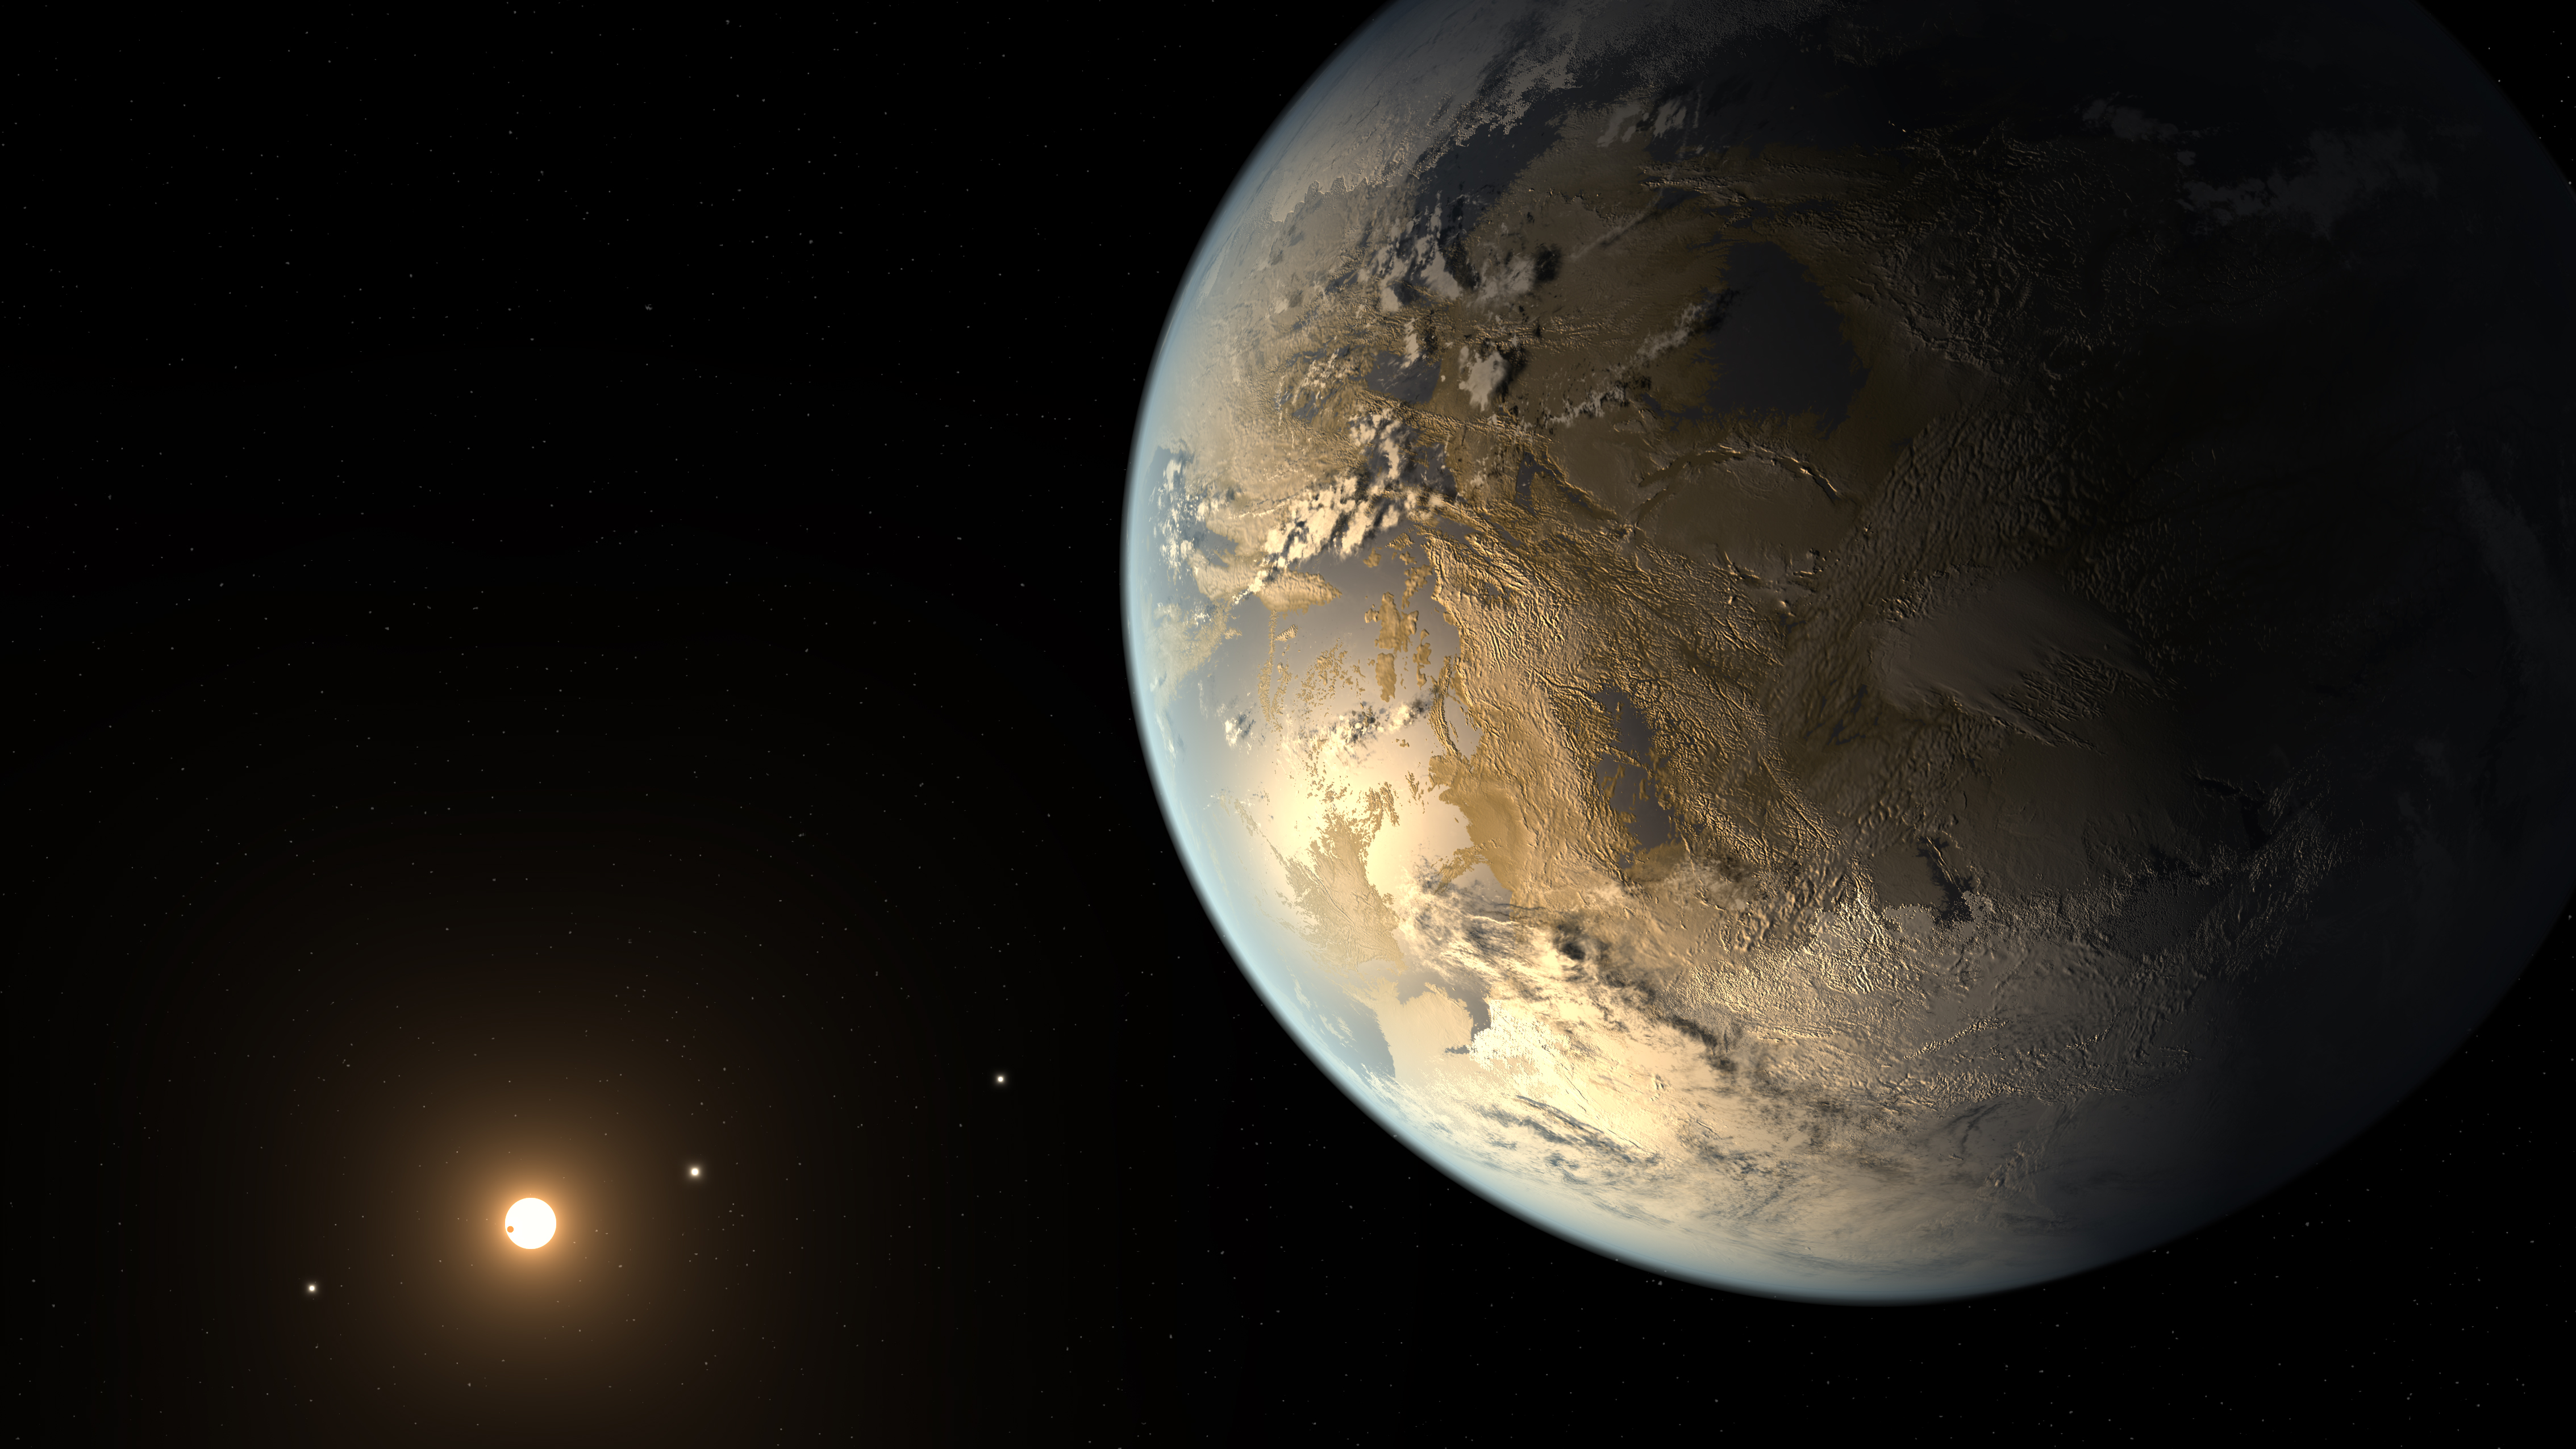

Exoplanet Kepler-186f (Illustration)

Artist's concept of Kepler-186f, the first Earth-size planet discovered in the habitable zone of its host star.

Credit: Artwork: NASA Ames, NASA-JPL, Caltech, Tim Pyle (Caltech)